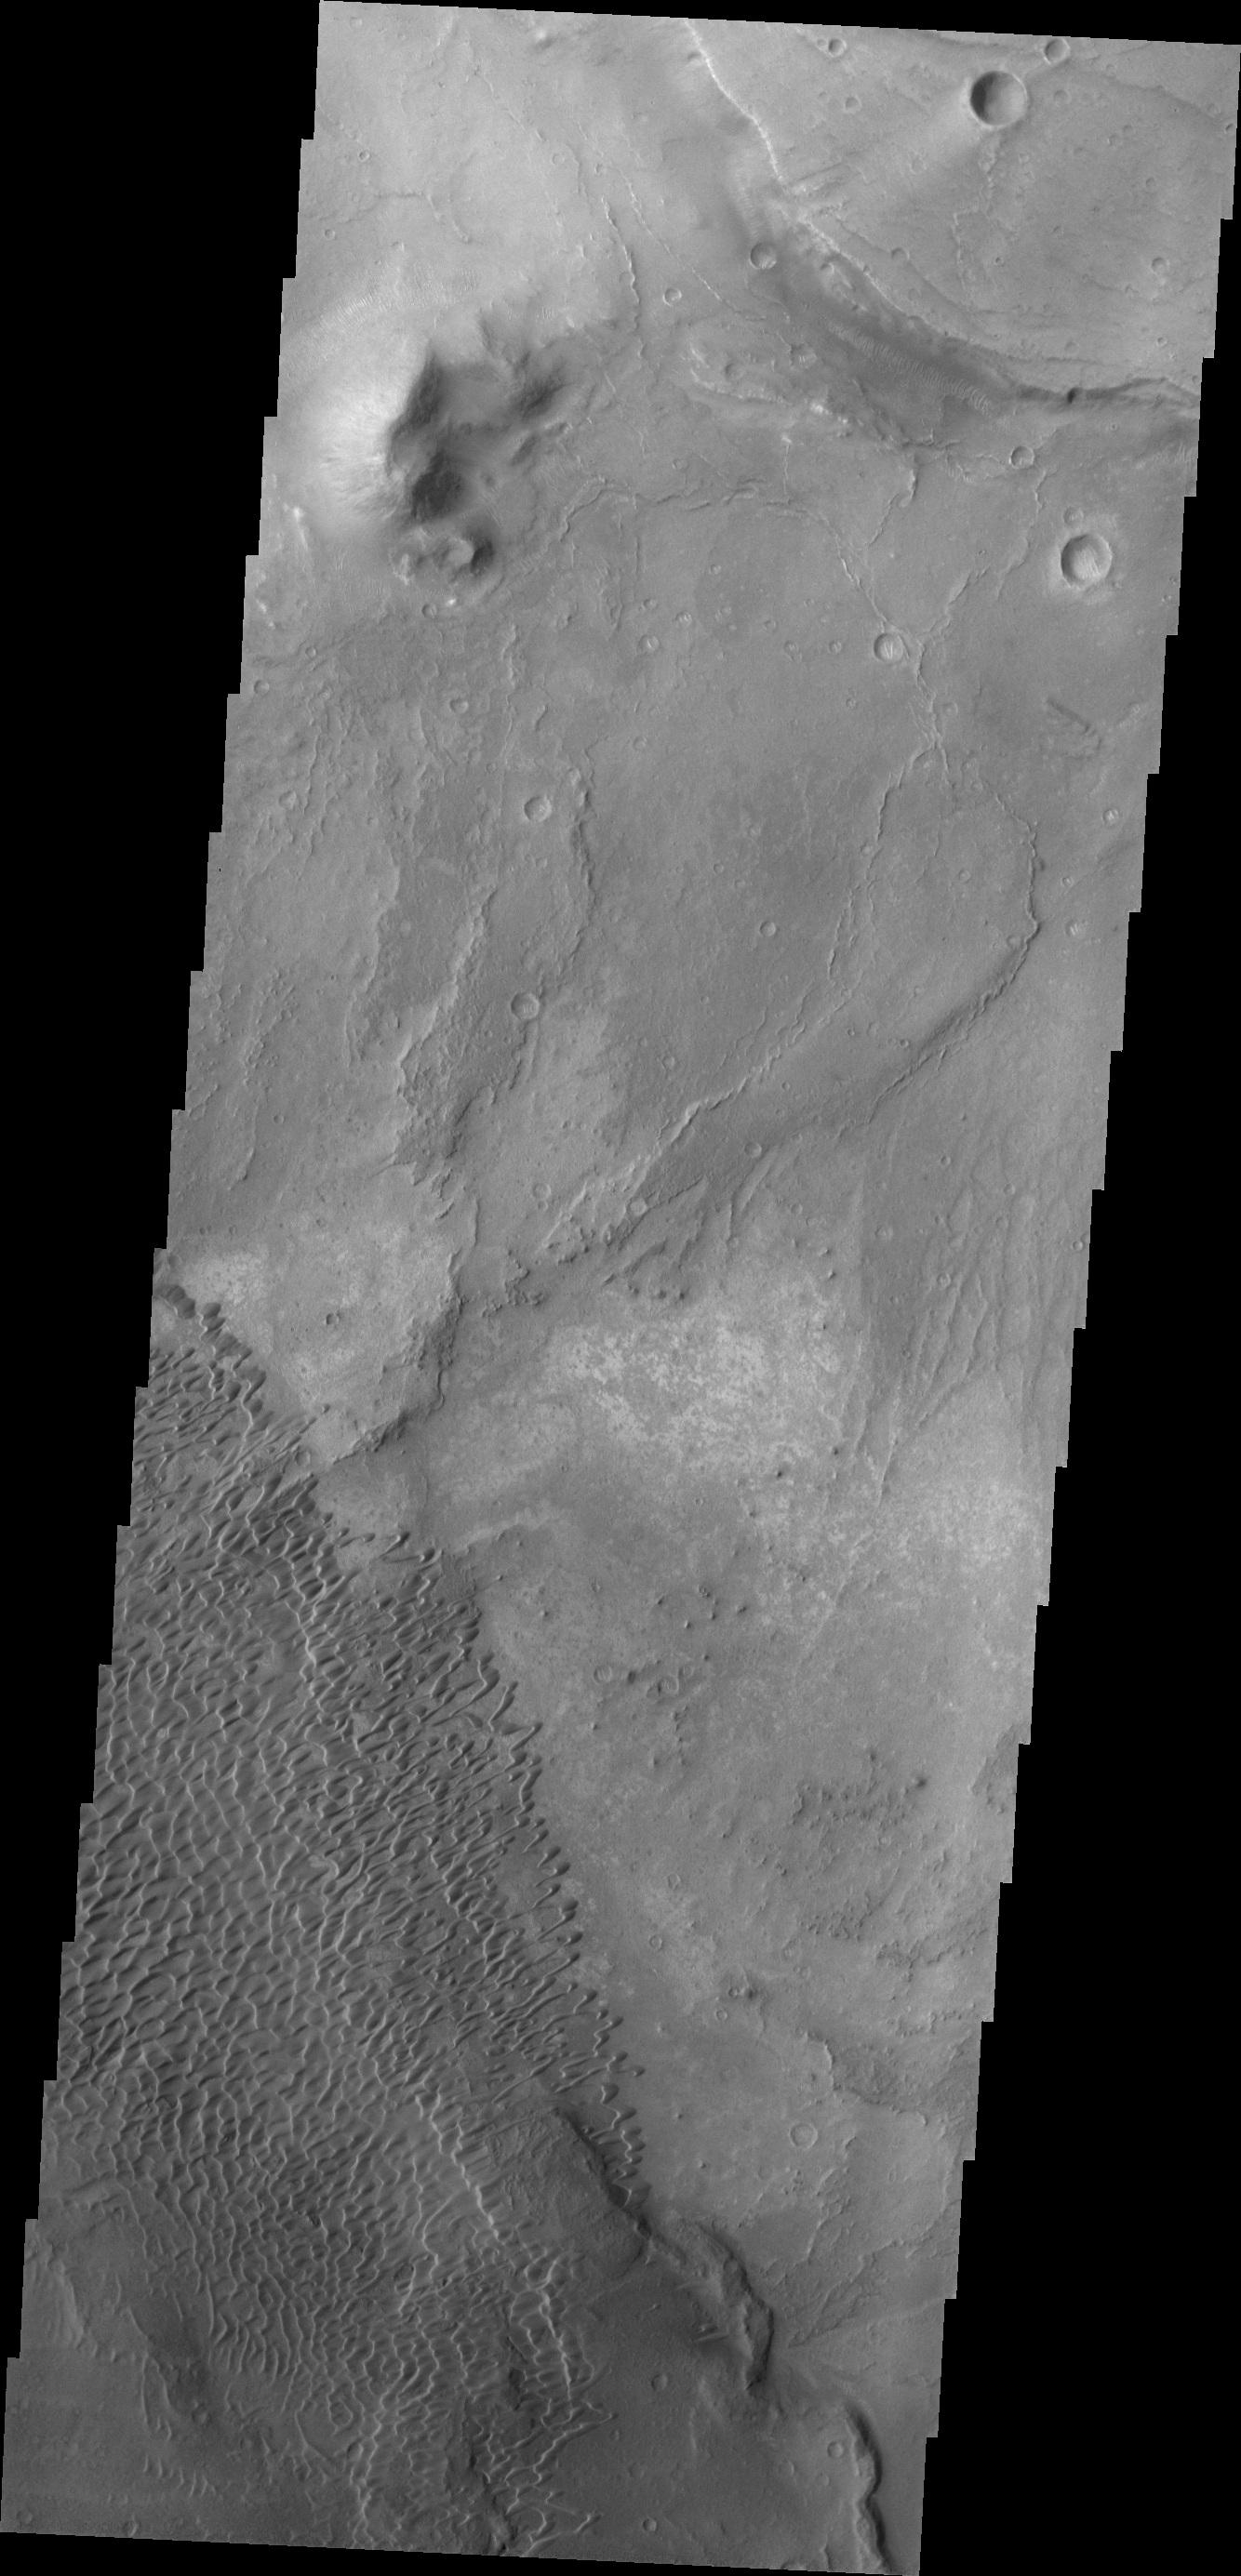

Nili Patera Dunes

The individual dunes in this image are moving along a hard surface in Nili Patera.

Credit: NASA/JPL/ASU